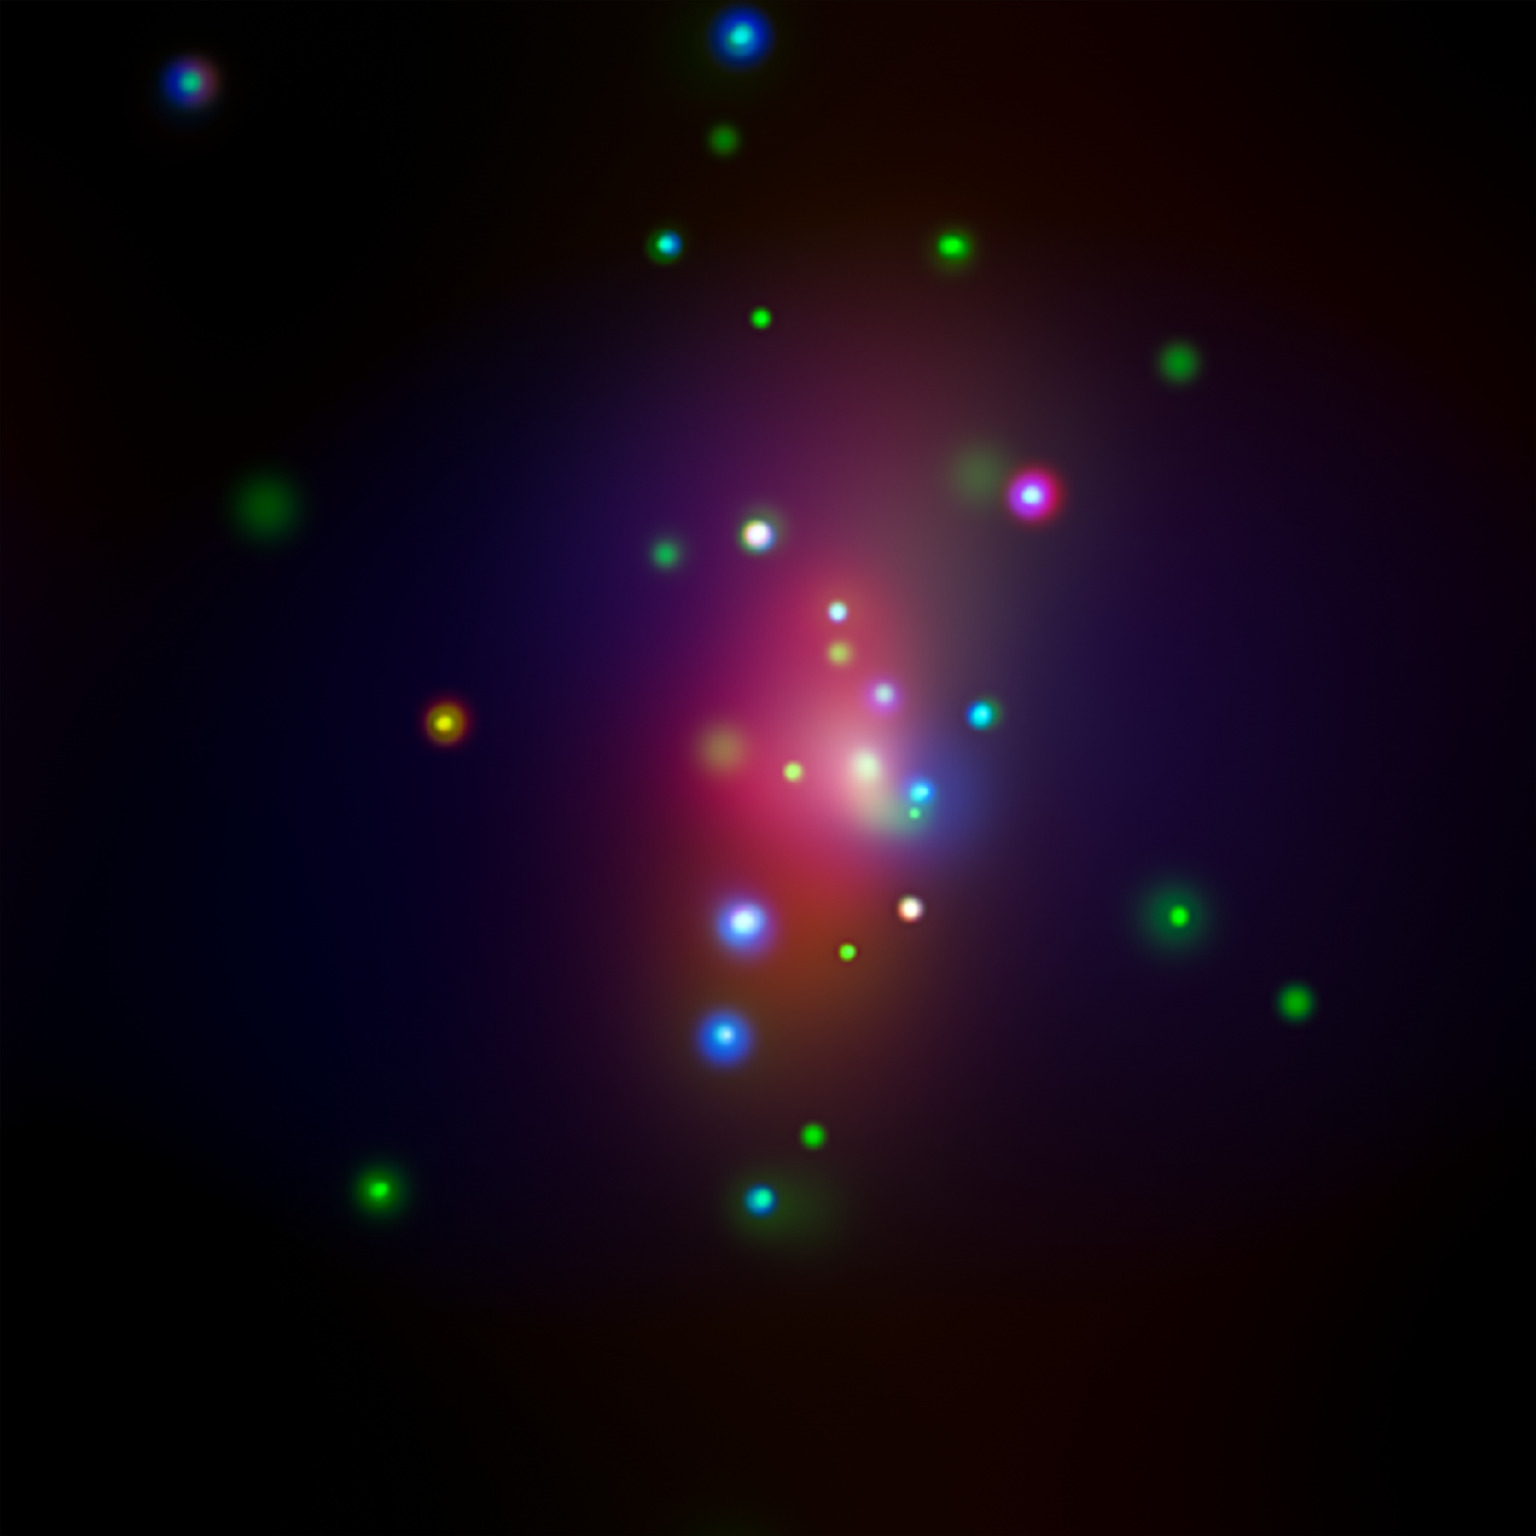

Supernova SN 2014C (X-ray)

This image from NASA's Chandra X-ray Observatory shows spiral galaxy NGC 7331, center, in a three-color X-ray image. Red, green and blue colors are used for low, medium and high-energy X-rays, respectively. An unusual supernova called SN 2014C has been spotted in this galaxy.

Credit: NASA/CXC/CIERA/R.Margutti et al